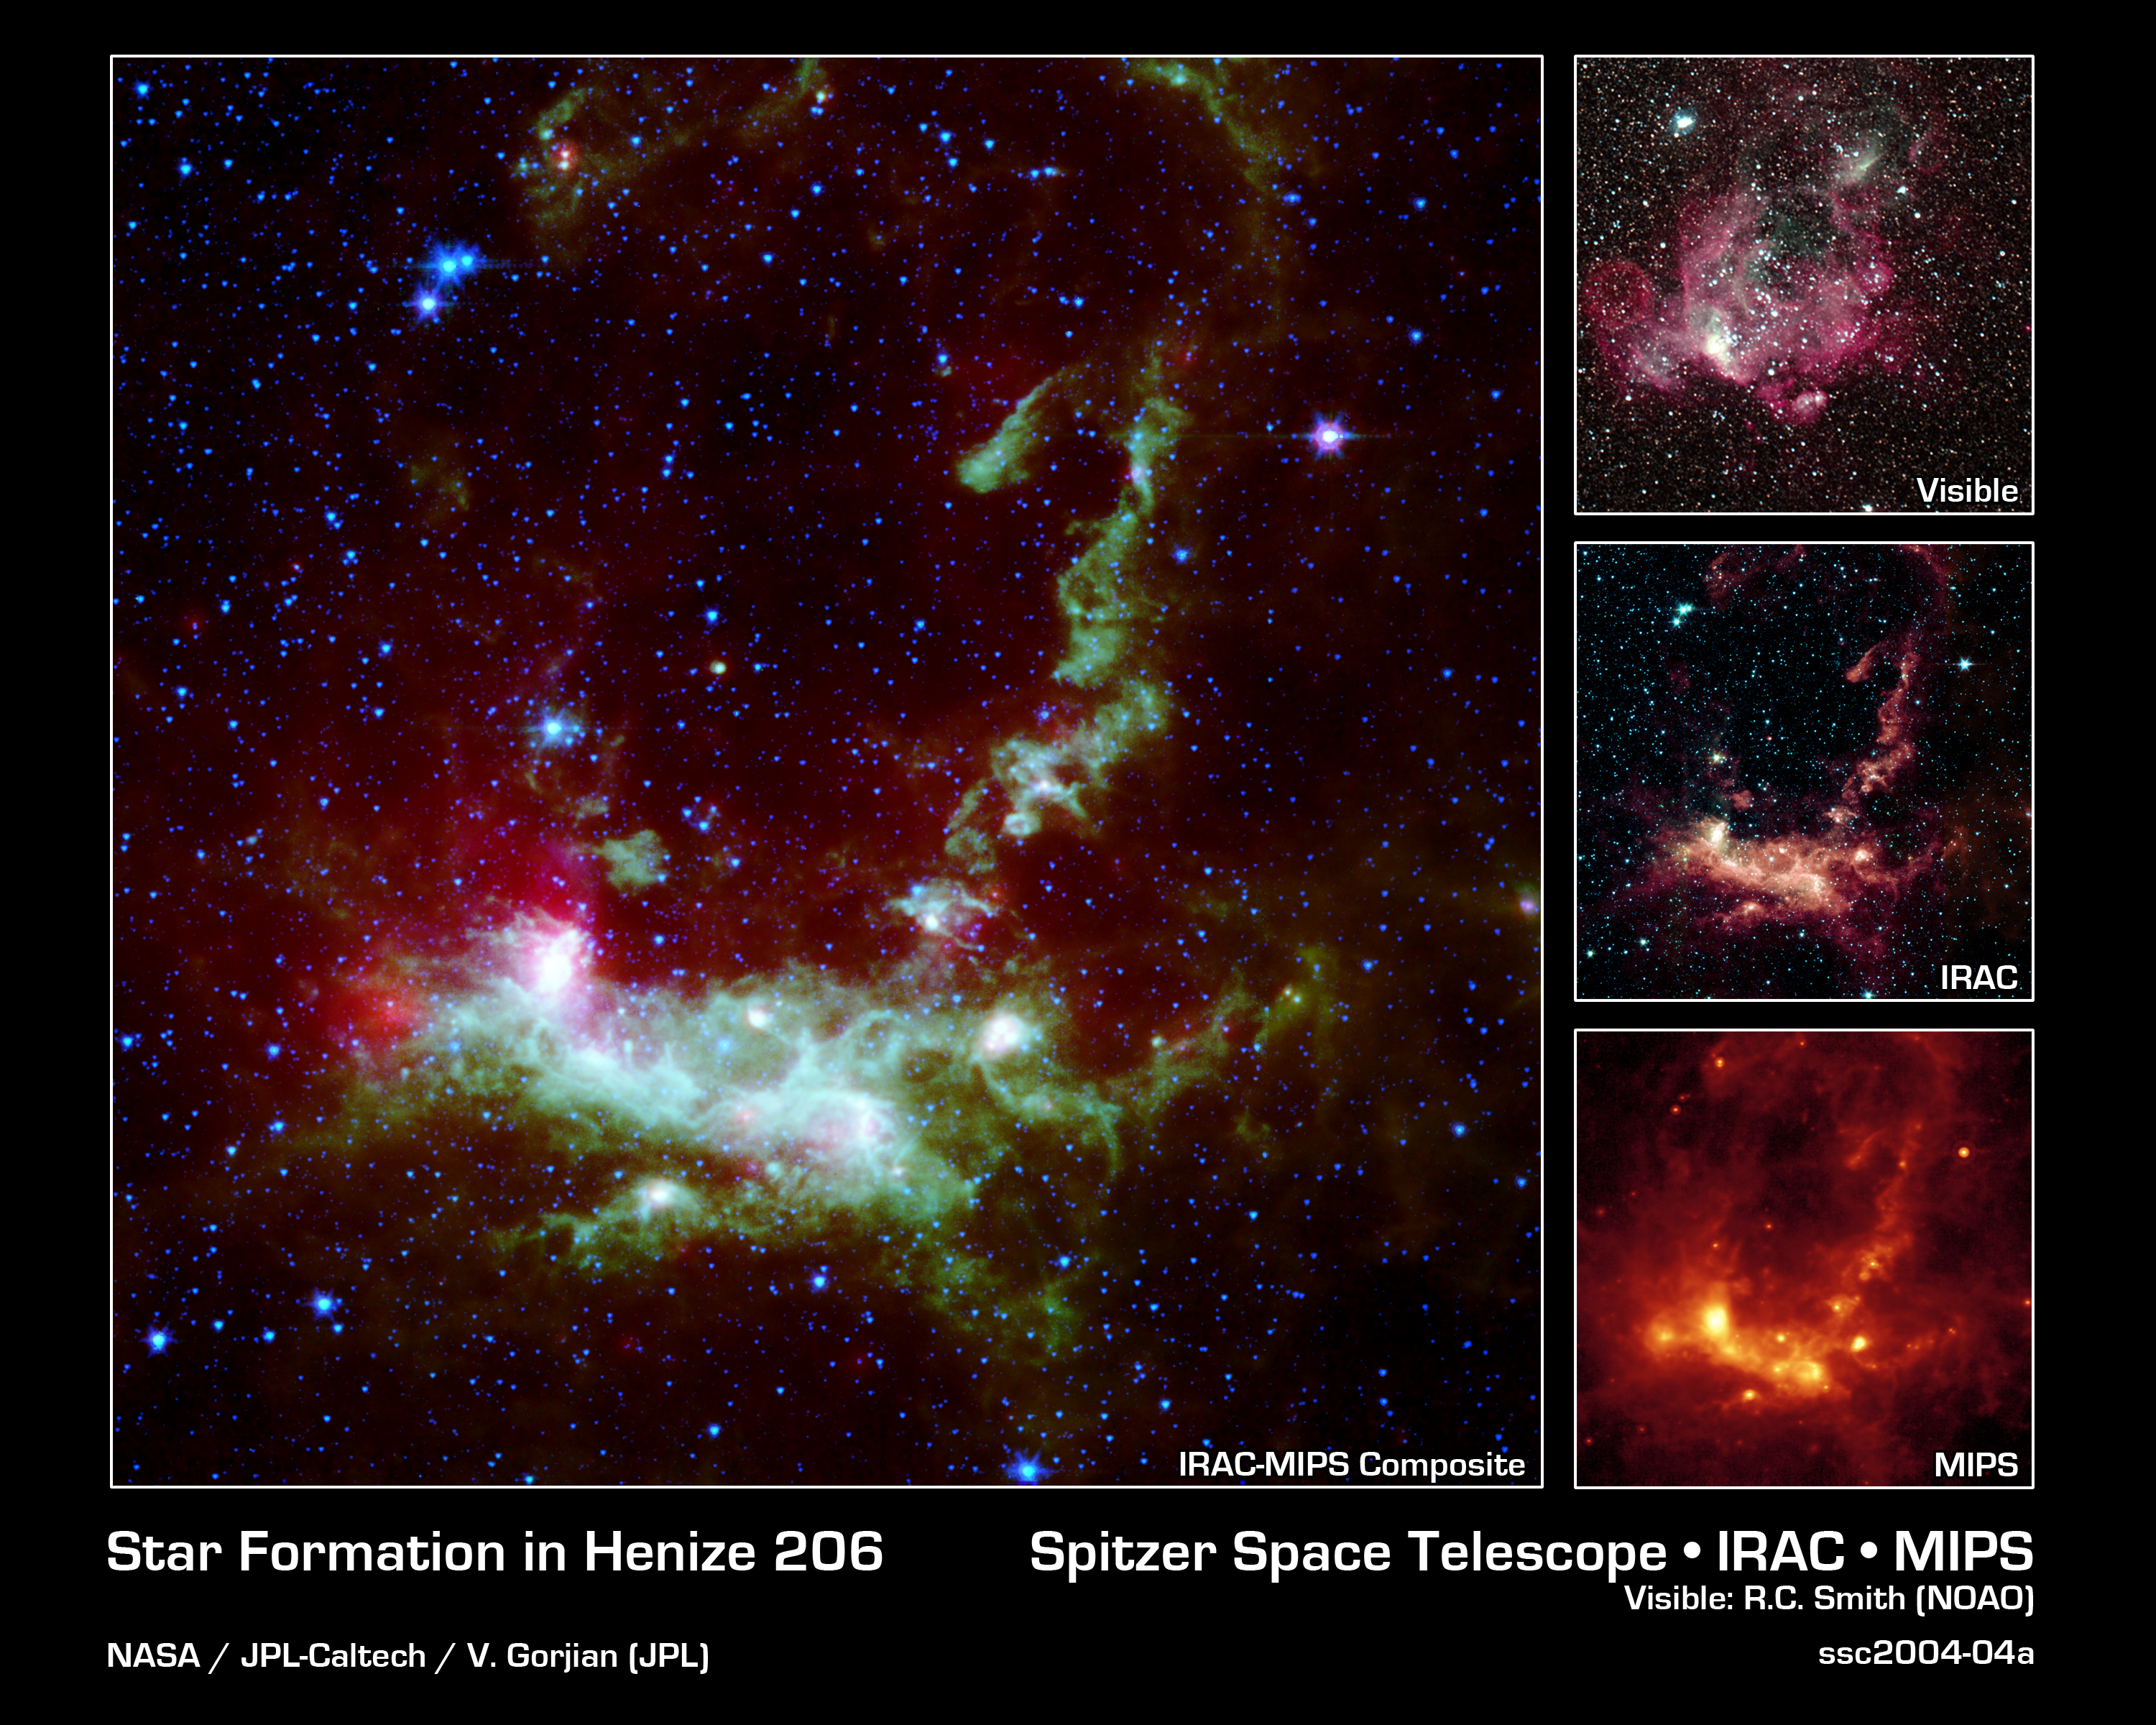

Star Formation in Henize 206

Within the Large Magellanic Cloud (LMC), a nearby and irregularly-shaped galaxy seen in the Southern Hemisphere, lies a star-forming region heavily obscured by interstellar dust. NASA's Spitzer Space Telescope has used its infrared eyes to poke through the cosmic veil to reveal a striking nebula where the entire lifecycle of stars is seen in splendid detail.

The LMC is a small satellite galaxy gravitationally bound to our own Milky Way. Yet the gravitational effects are tearing the companion to shreds in a long-playing drama of 'intergalactic cannibalism.' These disruptions lead to a recurring cycle of star birth and star death.

Astronomers are particularly interested in the LMC because its fractional content of heavy metals is two to five times lower than is seen in our solar neighborhood. [In this context, 'heavy elements' refer to those elements not present in the primordial universe. Such elements as carbon, oxygen and others are produced by nucleosynthesis and are ejected into the interstellar medium via mass loss by stars, including supernova explosions.] As such, the LMC provides a nearby cosmic laboratory that may resemble the distant universe in its chemical composition.

The primary Spitzer image, showing the wispy filamentary structure of Henize 206, is a four-color composite mosaic created by combining data from an infrared array camera (IRAC) at near-infrared wavelengths and the mid-infrared data from a multiband imaging photometer (MIPS). Blue represents invisible infrared light at wavelengths of 3.6 and 4.5 microns. Note that most of the stars in the field of view radiate primarily at these short infrared wavelengths. Cyan denotes emission at 5.8 microns, green depicts the 8.0 micron light, and red is used to trace the thermal emission from dust at 24 microns. The separate instrument images are included as insets to the main composite.

An inclined ring of emission dominates the central and upper regions of the image. This delineates a bubble of hot, x-ray emitting gas that was blown into space when a massive star died in a supernova explosion millions of years ago. The shock waves from that explosion impacted a cloud of nearby hydrogen gas, compressed it, and started a new generation of star formation. The death of one star led to the birth of many new stars. This is particularly evident in the MIPS inset, where the 24-micron emission peaks correspond to newly formed stars. The ultraviolet and visible-light photons from the new stars are absorbed by surrounding dust and re-radiated at longer infrared wavelengths, where it is detected by Spitzer.

This emission nebula was cataloged by Karl Henize (HEN-eyes) while spending 1948-1951 in South Africa doing research for his Ph.D. dissertation at the University of Michigan. Henize later became a NASA astronaut and, at age 59, became the oldest rookie to fly on the Space Shuttle during an eight-day flight of the Challenger in 1985. He died just short of his 67th birthday in 1993 while attempting to climb the north face of Mount Everest, the world's highest peak.

Credit: NASA/JPL-Caltech/V. Gorjian(JPL)